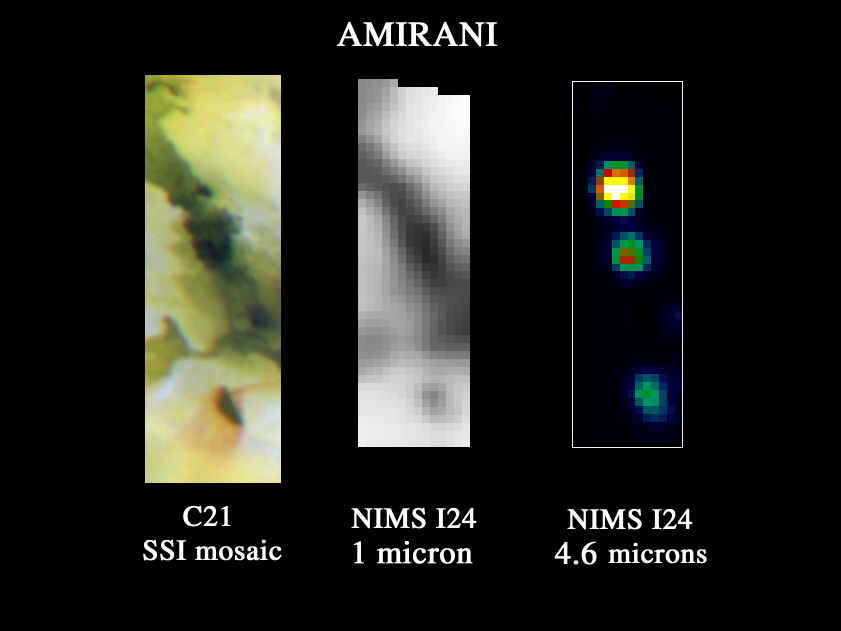

Galileo NIMS Observes Amirani

This image is the highest-resolution thermal, or heat image, ever made of Amirani, a large volcano on Jupiter’s moon Io. It was taken on October 10, 1999, by the near-infrared mapping spectrometer onboard NASA’s Galileo spacecraft. Amirani is on the side of Io that permanently faces away from Jupiter.

This image of Amirani was taken at a distance of less than 25,000 kilometers (16,000 miles). The picture scale is approximately 6.5 kilometers (4 miles) per spectrometer pixel. The center and right images show views of Amirani as seen by the spectrometer at two wavelengths, 1.0 and 4.6 microns. These images can be compared with a visible wavelength image (on the left) of the same area obtained by Galileo’s camera during a previous orbit. The visible light image shows extensive lava flows and a dark-floored caldera with associated bright red deposits of material fed from the volcano. The spectrometer observation was made in daylight. The center image, taken at a wavelength of 1 micron, shows light and dark areas on the surface that can be used to line up the spectrometer data with the camera image. The image on the right shows the same area at a wavelength of 4.6 microns, which reveals the thermal emission from three separate volcanic areas. The locations of these three “hot spots” correspond to the darkest features in the camera image, reinforcing a previously held belief by Galileo scientists that there is a correlation between the dark areas and the hot spots.

The three spectrometer hot spots are located at the eastern edge of the caldera at the bottom of the camera image, and two locations along the massive Amirani flows. These are most likely active lava flows on the surface.

Launched in October 1989, Galileo entered orbit around Jupiter on December 7, 1995 on a mission to study the giant planet, its largest moons and its magnetic environment. JPL manages the mission for NASA’s Office of Space Science, Washington, DC. JPL is a division of the California Institute of Technology, Pasadena, CA.

Credit: NASA/JPL